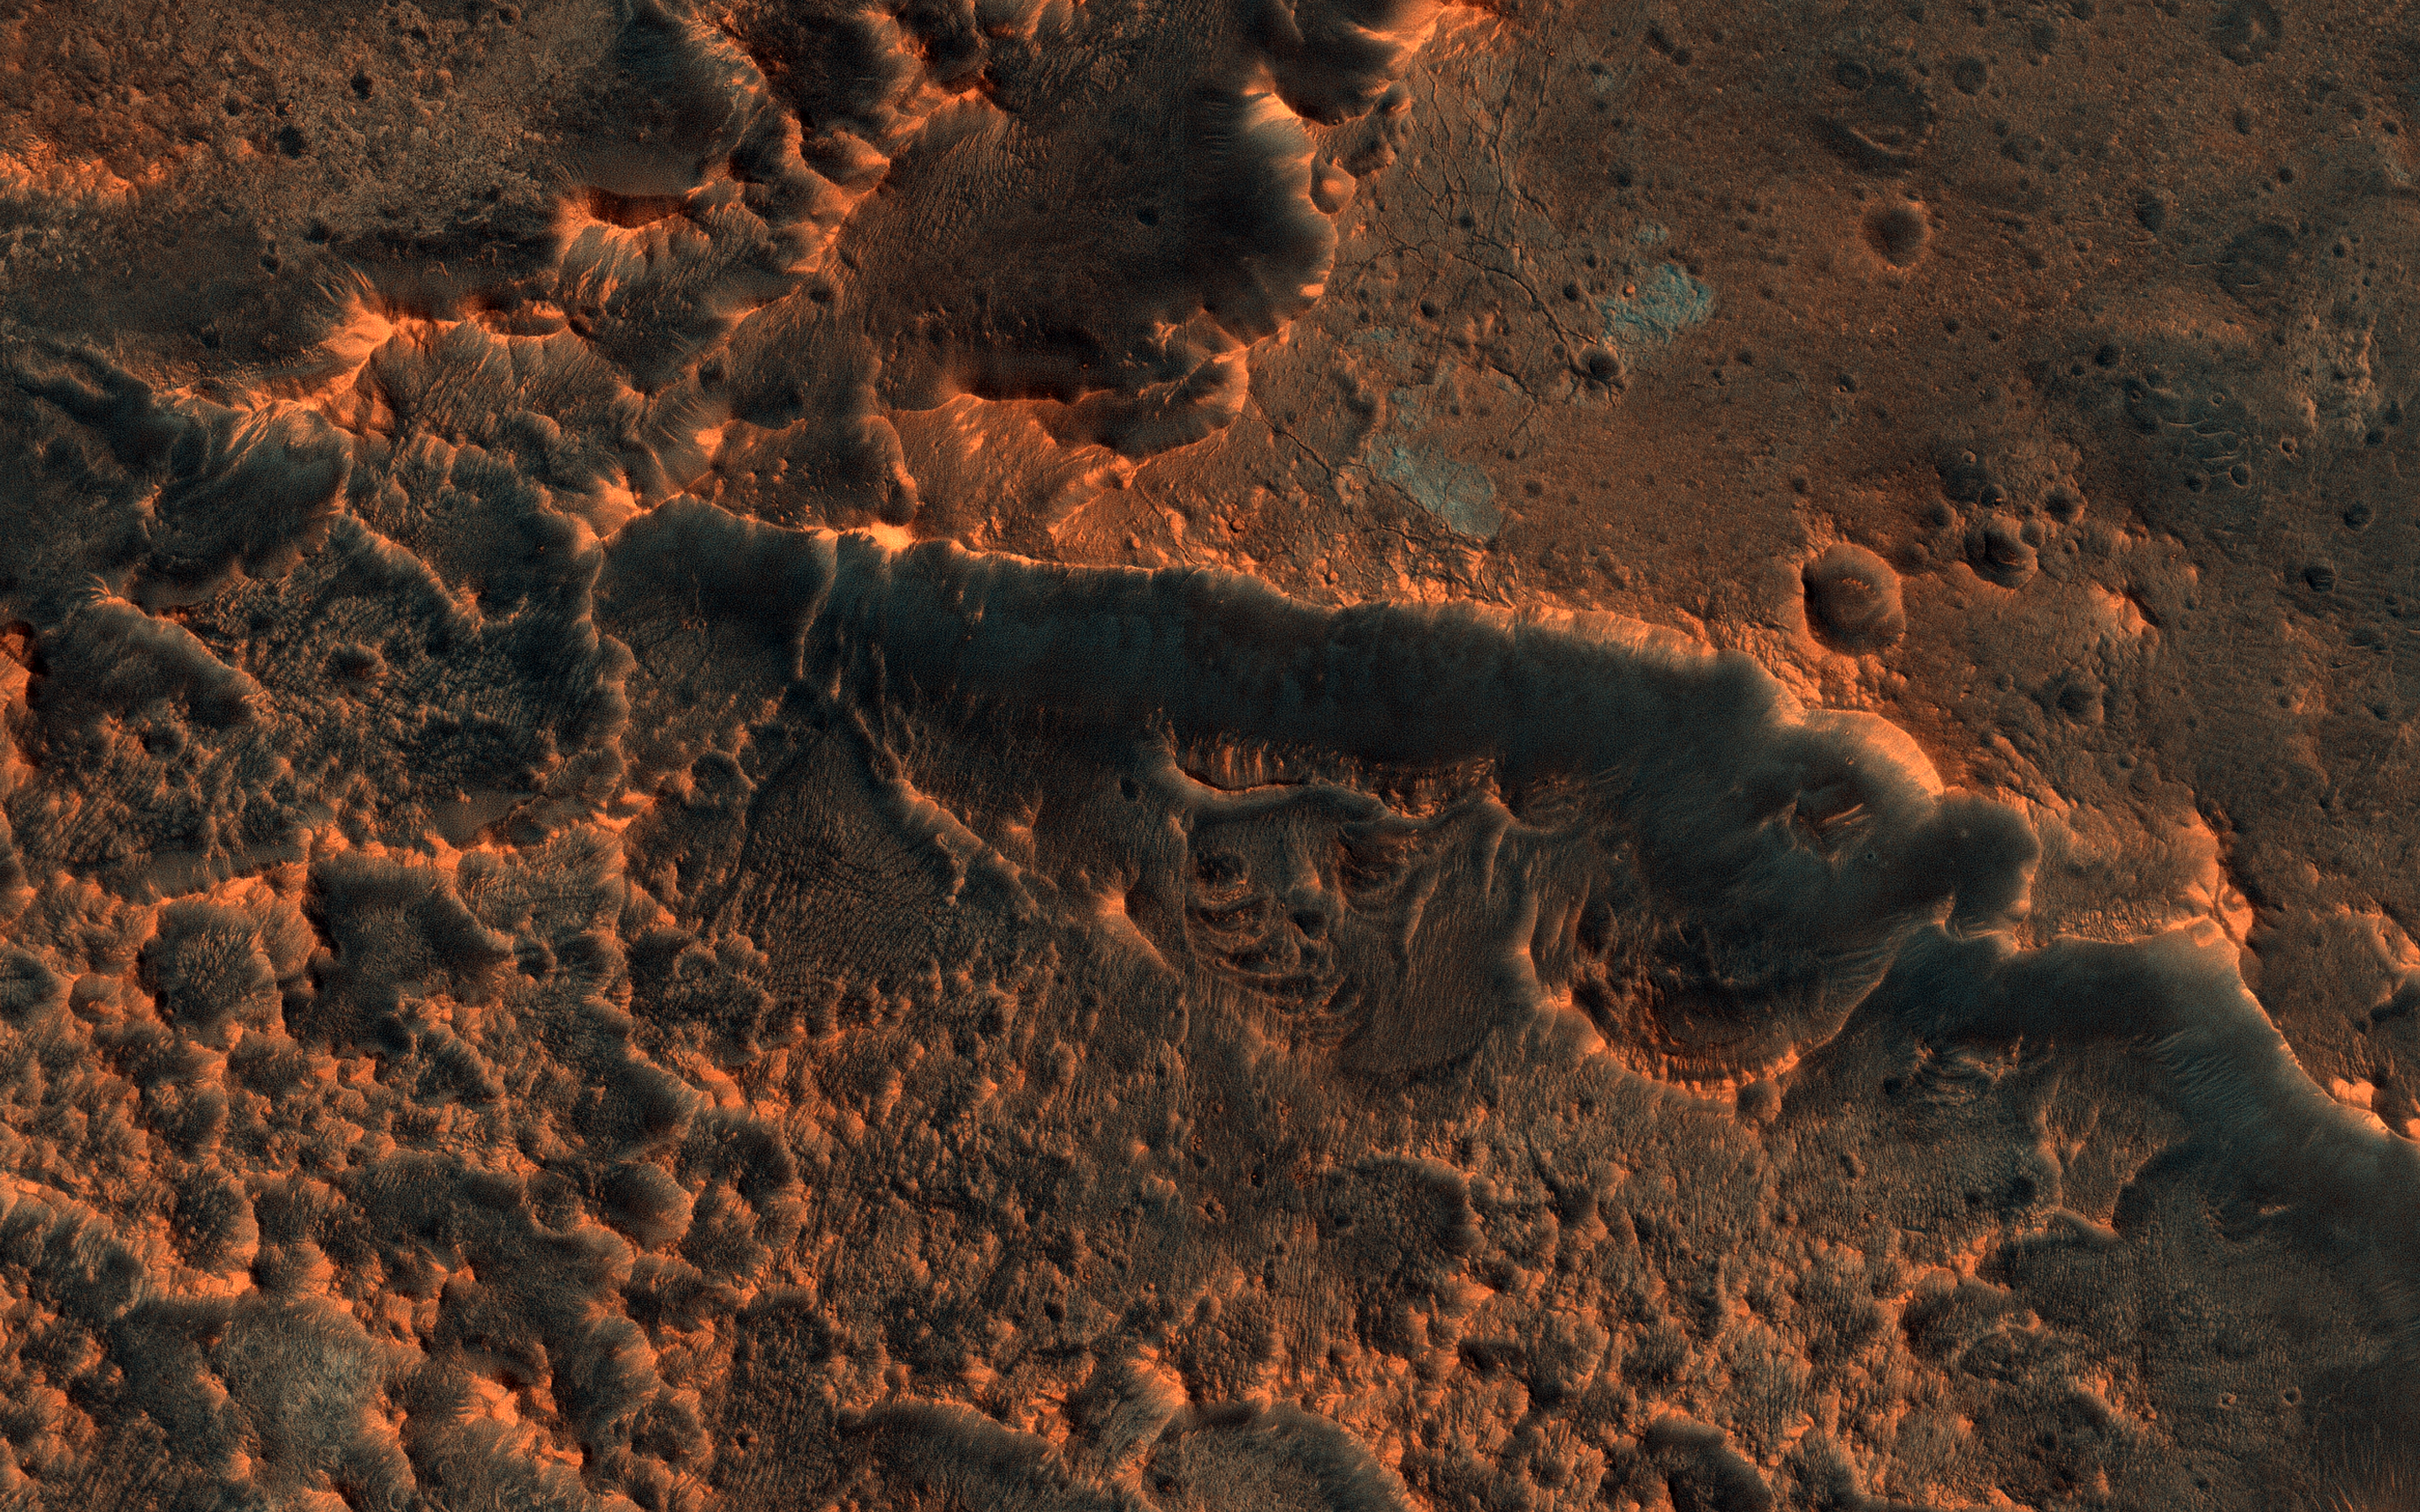

The Changing Surface of Mars

HiRISE commonly takes images of recent craters on Mars, which are usually found by the MRO Context Camera where they disturb surface dust. An impact site in this area was first imaged in December 2017.

A year and a half later, the scene looks totally different! Dust has eroded from the surface, probably due to the planet-encircling dust storm from 2018. The dark spots around the fresh craters have vanished because they only affected the dust that has since disappeared. See if you can find the craters in the new image by comparing with the old one.

The map is projected here at a scale of 25 centimeters (9.8 inches) per pixel. (The original image scale is 29.4 centimeters [11.6 inches] per pixel [with 1 x 1 binning]; objects on the order of 88 centimeters [34.7 inches] across are resolved.) North is up.

The University of Arizona, in Tucson, operates HiRISE, which was built by Ball Aerospace & Technologies Corp., in Boulder, Colorado. NASA’s Jet Propulsion Laboratory, a division of Caltech in Pasadena, California, manages the Mars Reconnaissance Orbiter Project for NASA’s Science Mission Directorate, Washington.

Credit: NASA/JPL-Caltech/University of Arizona